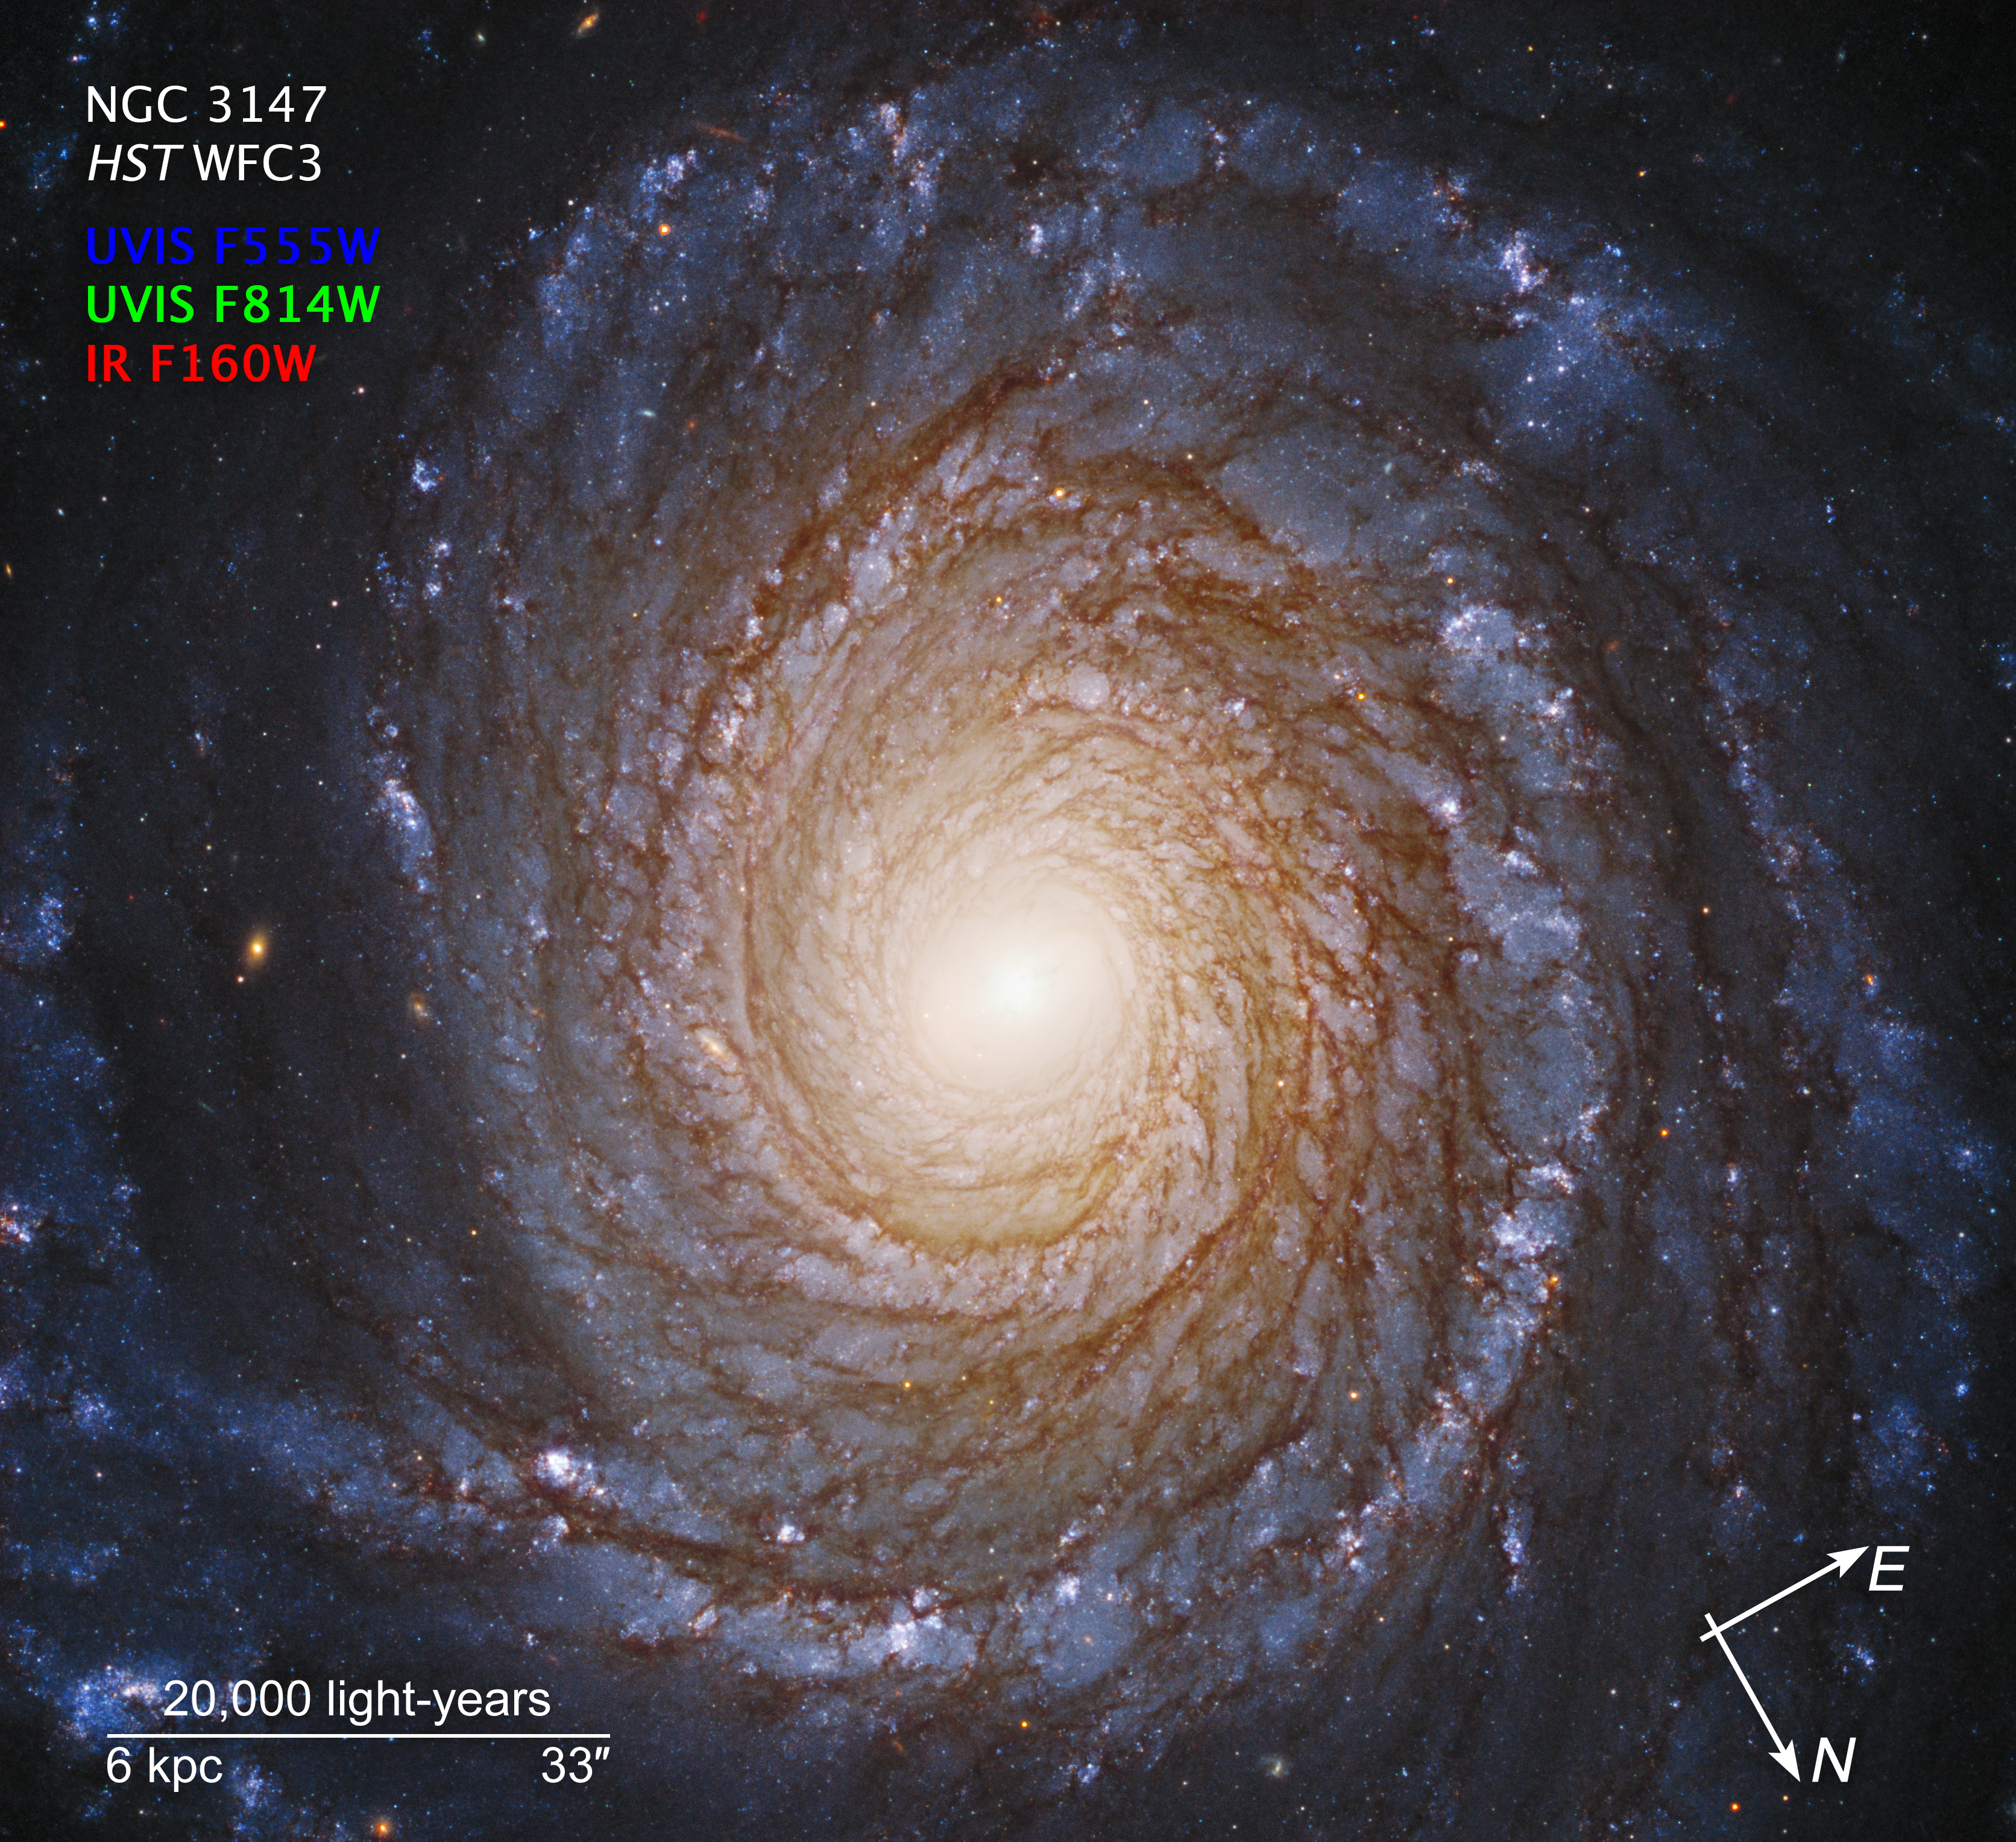

Compass Image for NGC 3147

Credit: NASA, ESA, S. Bianchi (Università degli Studi Roma Tre University), A. Laor (Technion-Israel Institute of Technology), and M. Chiaberge (ESA, STScI, and JHU)